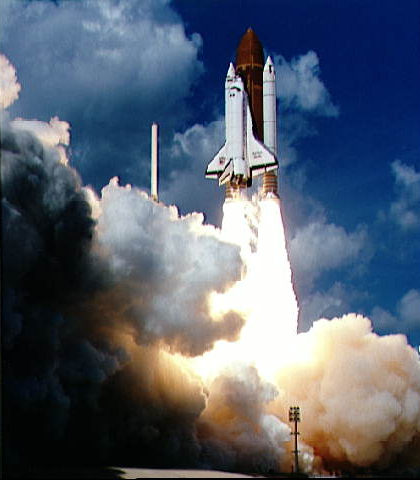

Launch of Galileo on STS-34 Atlantis

Launch
Liftoff of STS-34 Atlantis, carrying the Galileo spacecraft and its Inertial Upper Stage (IUS) booster on October 18, 1989 at 12:35 p.m. EDT. P-35036BC

The shuttle mission was commanded by Donald E. Williams and piloted by Michael J. McCulley. Mission specialists were Shannon W. Lucid, Franklin W. Chang-Diaz, and Ellen S. Baker.

NASA policy in the early 1980’s was to launch all spacecraft from the shuttle, unlike earlier, expendable-rocket-launched interplanetary missions such as Voyager (which visited Jupiter, Saturn, Uranus and Neptune).

Initially, it seemed as though Galileo’s launch was fated to be delayed. Worries over whether Hurricane Hugo would come onshore at the Kennedy Space Center mounted until, at the last moment, the destructive force of the storm swept north of the launch site, allowing engineers to relax. Then, the day before the rescheduled launch, a 7.1 earthquake, centered just 25 kilometers (15 miles) south of Sunnyvale, California, caused evacuation of the Inertial Upper Stage control center there, which was crucial to mission operations. The control center crew recovered as the night progressed, allowing the countdown to continue.

Rocket Power
It wasn’t a trivial matter to get Atlantis and its launch vehicle-2,056,277 kilograms (4,523,810 pounds) at launch-into orbit. Each of the three main engines in tail of the shuttle can provide almost a half-million pounds of thrust. The thrust to weight ratio for these engines (about 70:1) is the best in the world-each engine weighs less than 3,200 kilograms (7,000 pounds) but puts out the power equivalent of seven Hoover Dams! The shuttle experiences a maximum of 3 g’s of gravity (that is, three times the gravitational force that we feel here on Earth) during ascent; due to vibration, loads on parts of the spacecraft may exceed 10 g’s.

Since the shuttle needs to have a daylight landing opportunity at the trans-Atlantic landing abort sites, and since there are performance constraints on Galileo’s inertial upper stage, spacecraft liftoff could only occur during certain periods of time. The launch opportunity opened on Oct. 12, 1989 for a 10-minute period. The launch window then grew each day, reaching a maximum of 47 minutes on Nov. 2. The window then decreased each day through the remainder of the launch opportunity, which ended on November 21, 1995.

Aiming at Jupiter
To get to Jupiter, Galileo had to be inserted into its interplanetary trajectory at the correct time so that, when it arrives at Jupiter’s orbit, Jupiter is right there (and not, say, half an orbit away!). This task might be compared to throwing a water balloon at someone running in front of you. You have to lead the aim point by just the right amount to hit the target; if you aim at where the person is right when you throw the balloon, you’ll end up missing the target. If an interplanetary spacecraft misses its launch opportunity, we have to wait for the orbital motion of the planets to realign them into the “correct” geometry for a successful launch opportunity.

Because Galileo used a VEEGA (for Venus-Earth-Earth Gravity Assist) trajectory to fly to Jupiter (rather than a direct trajectory), its launch opportunities did not repeat at regular intervals the way direct trajectories do. This is because there are many ways to combine a launch from Earth with one Venus and two Earth flybys to get to Jupiter. The next three VEEGA opportunities to Jupiter after the one Galileo used occurred in November 1989 and May/June 1991. There were actually two different opportunities in the May/June 1991 time period.

The Jet Propulsion Laboratory, Pasadena, CA manages the mission for NASA’s Office of Space Science, Washington, DC.

Credit: NASA/JPL/KSC